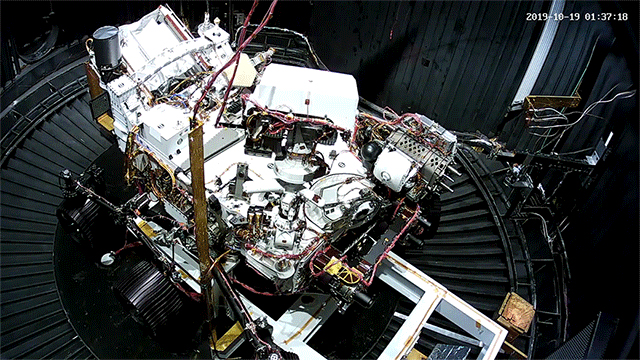

Perseverance Gets Chilled

This animated GIF shows the deployment of the Perseverance rover’s remote sensing mast during a cold test in a space simulation chamber at NASA’s Jet Propulsion Laboratory. The test took place in October 2019.

Credit: NASA/JPL-Caltech